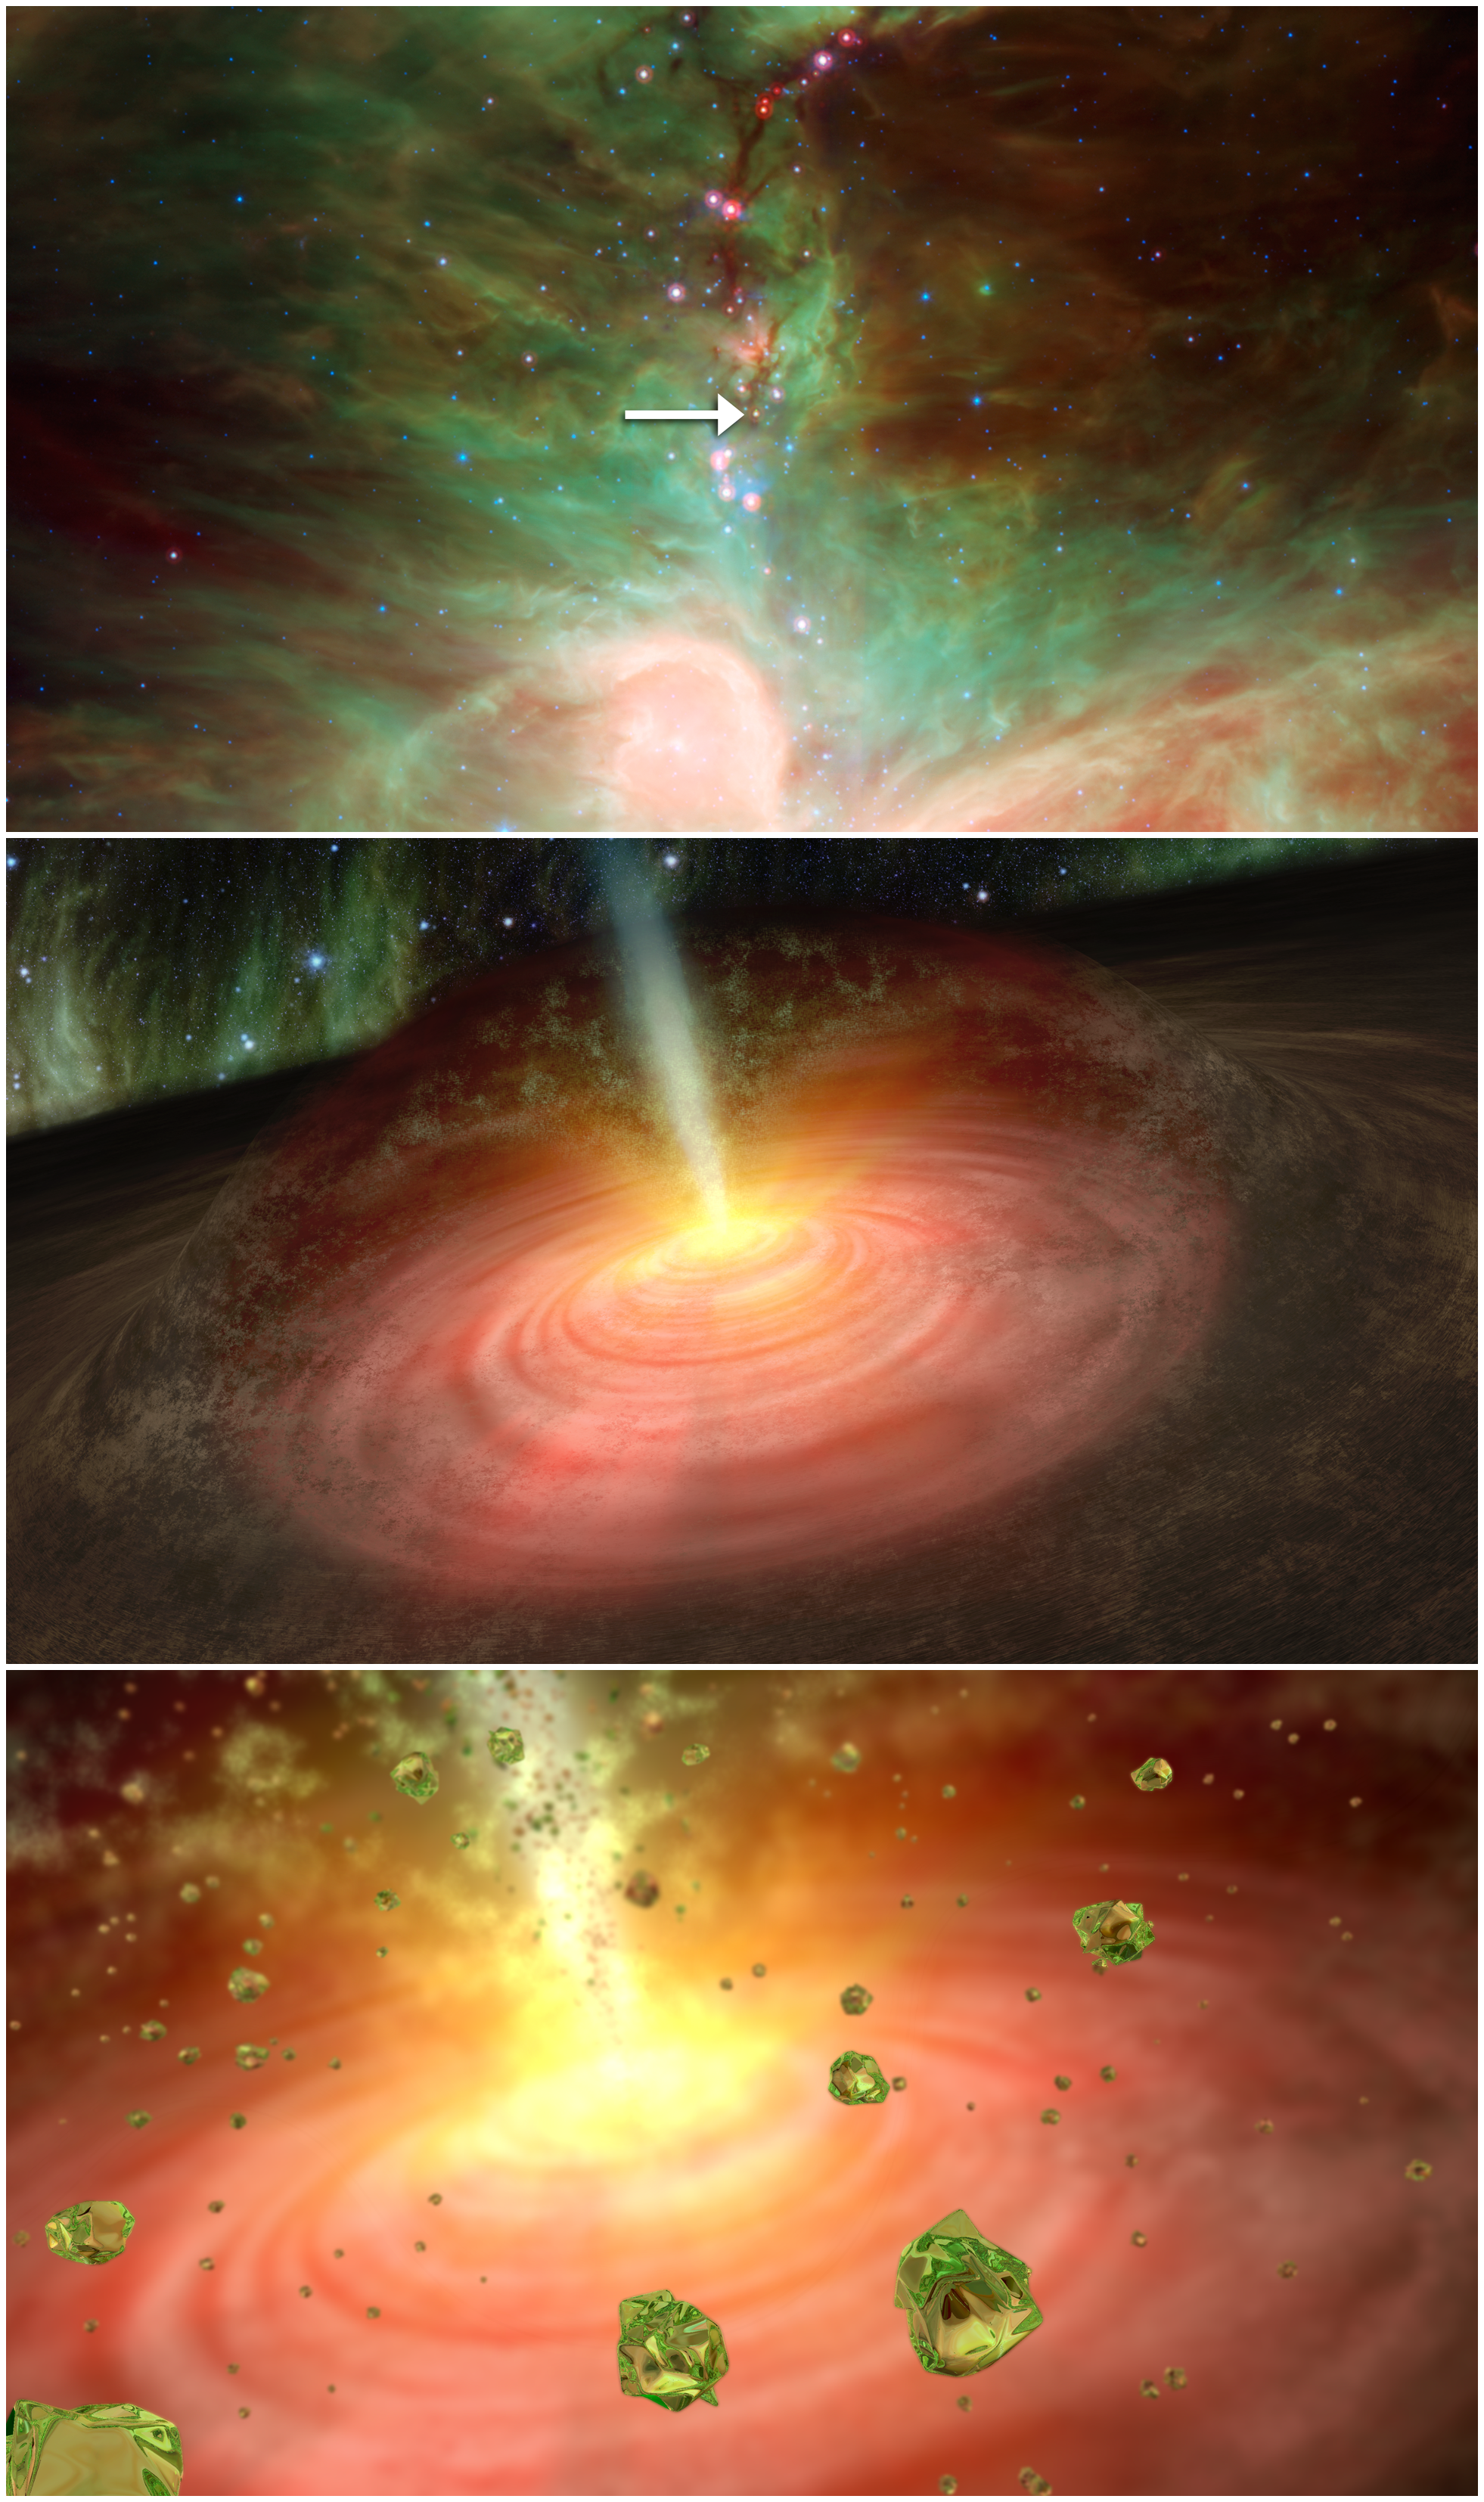

Cosmic Fountain of Crystal Rain

NASA's Spitzer Space Telescope detected tiny green crystals, called olivine, thought to be raining down on a developing star. This graphic illustrates the process, beginning with a picture of the star and ending with an artist's concept of what the crystal "rain" might look like.

The top picture was taken in infrared light by NASA's Spitzer Space Telescope. An arrow points to the embryonic star, called HOPS-68. The middle panel illustrates how the olivine crystals are suspected to have been transported into the outer cloud around the developing star, or protostar. Jets shooting away from the protostar, where temperatures are hot enough to cook the crystals, are thought to have transported them to the outer cloud, where temperatures are much colder. Astronomers say the crystals are raining back down onto the swirling disk of planet-forming dust circling the star, as depicted in the final panel.

Credit: NASA/JPL-Caltech/T. Pyle (SSC)